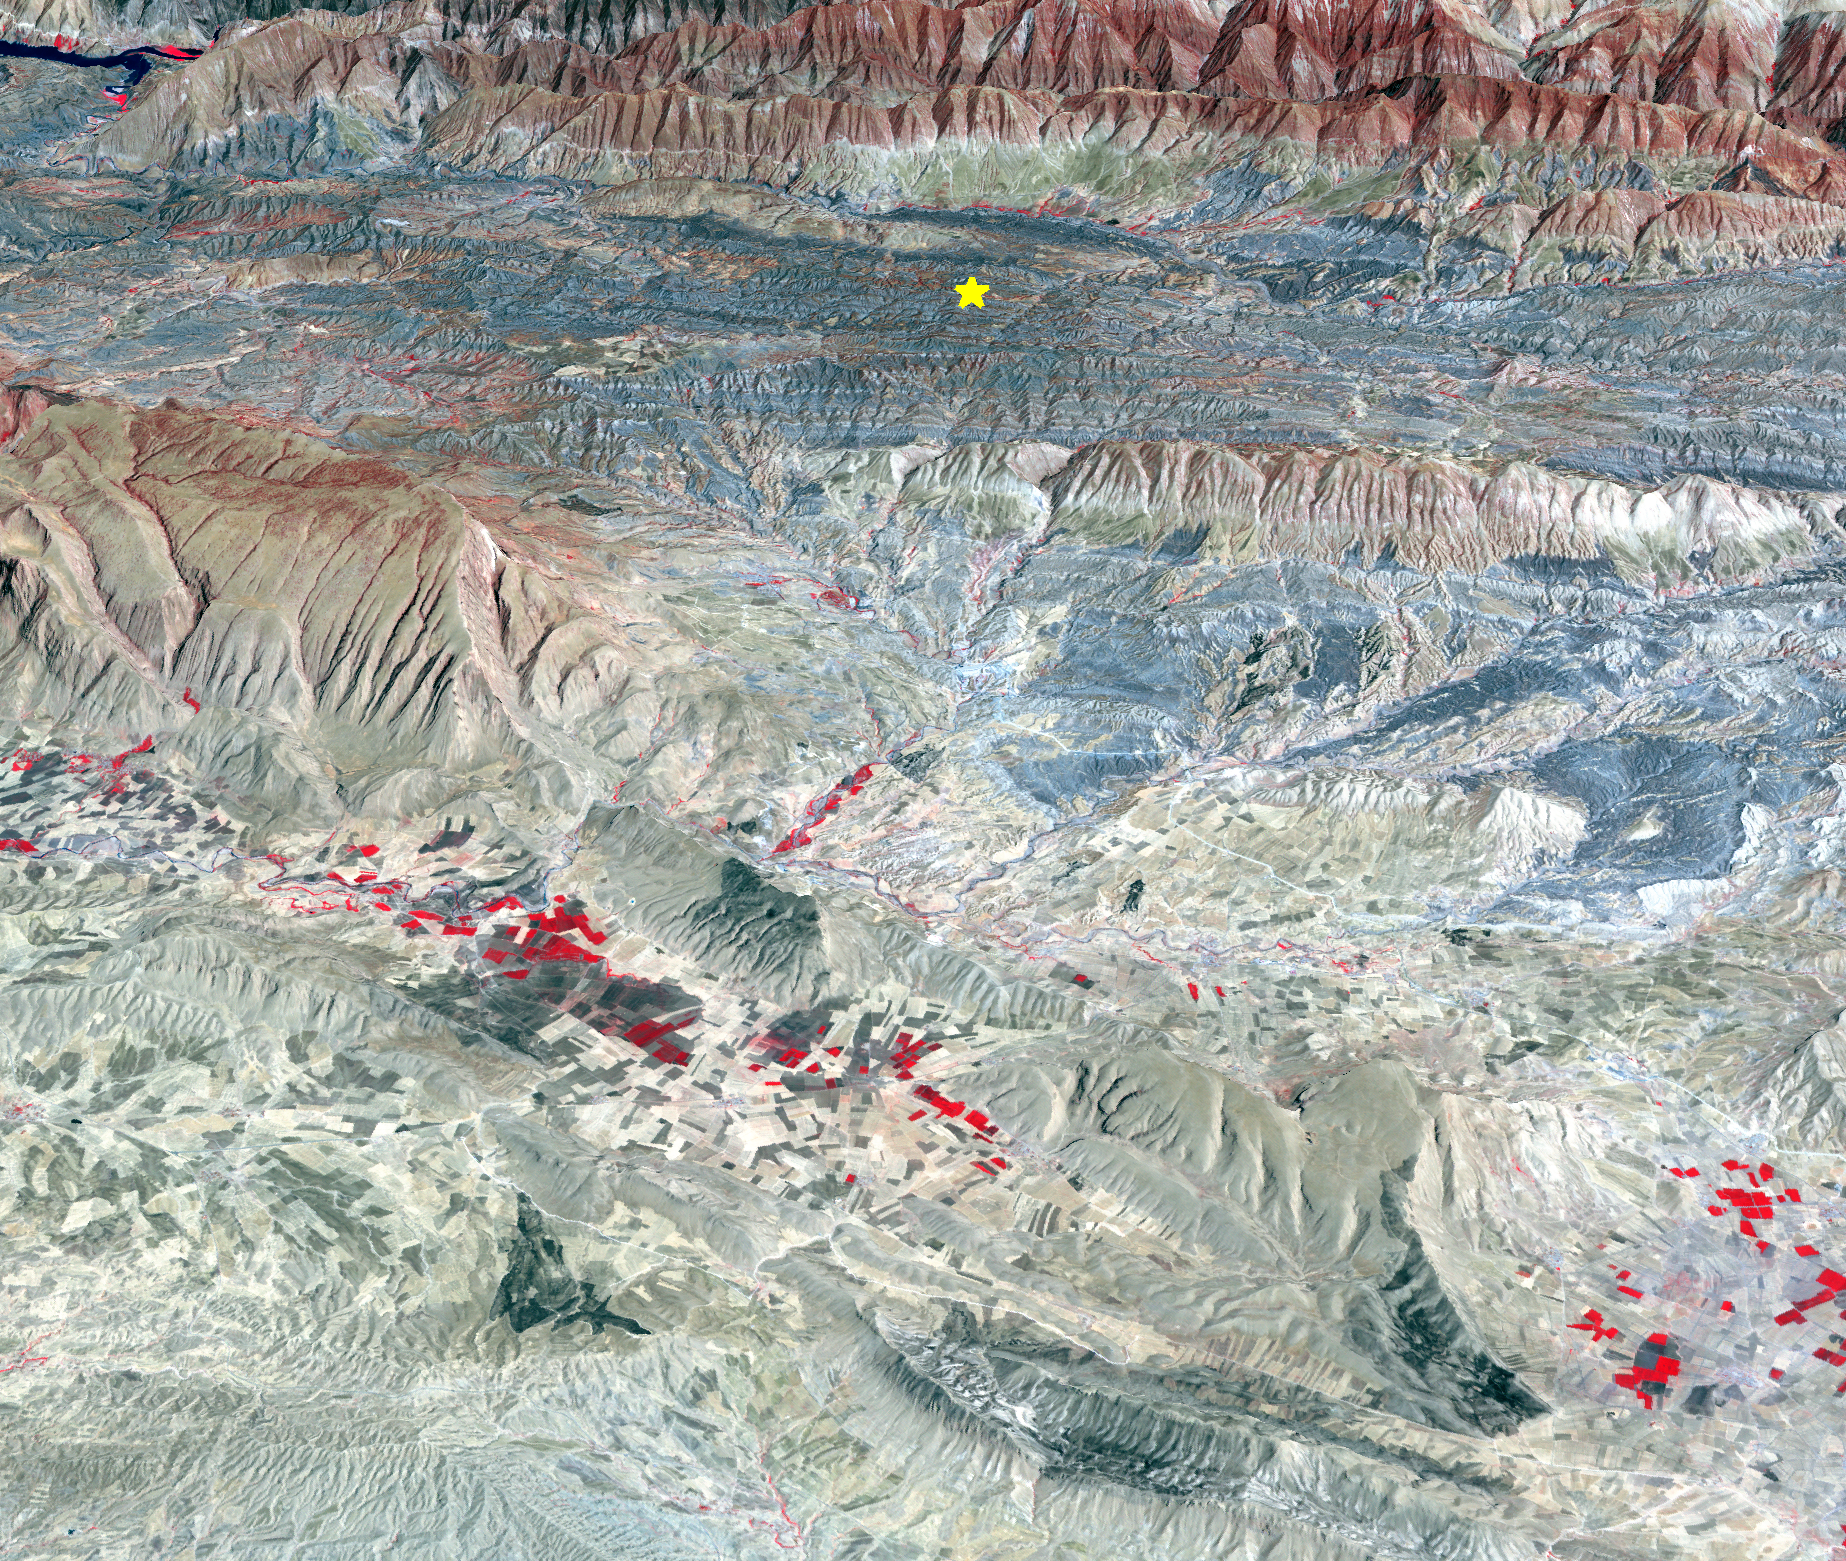

Iran-Iraq Border Quake Region Imaged by NASA Satellite

On Sunday, Nov. 12, 2017, a magnitude 7.3 earthquake struck along the Iran-Iraq border near Halabjah, Iraq. The earthquake was felt as far away as Kuwait, Qatar, Turkey, Lebanon and Israel. Extensive damage and numerous casualties were reported in the area near the epicenter (yellow star on image). The earthquake occurred along the boundary between the Arabian and Eurasian tectonic plates. This is an earthquake-prone area, and has experienced many deadly earthquakes in the past. In this perspective-view image, bright red areas are crops in fields, pale red on mountain ridges are shrubs and trees, dark gray areas are traces of earlier brush fires, and gray and tan colors are different rock types. The image was acquired Sept. 8, 2017, and the star marks the earthquake epicenter at 34.9 degrees north, 45.9 degrees east.

With its 14 spectral bands from the visible to the thermal infrared wavelength region and its high spatial resolution of 15 to 90 meters (about 50 to 300 feet), ASTER images Earth to map and monitor the changing surface of our planet. ASTER is one of five Earth-observing instruments launched Dec. 18, 1999, on Terra. The instrument was built by Japan’s Ministry of Economy, Trade and Industry. A joint U.S./Japan science team is responsible for validation and calibration of the instrument and data products.

The broad spectral coverage and high spectral resolution of ASTER provides scientists in numerous disciplines with critical information for surface mapping and monitoring of dynamic conditions and temporal change. Example applications are: monitoring glacial advances and retreats; monitoring potentially active volcanoes; identifying crop stress; determining cloud morphology and physical properties; wetlands evaluation; thermal pollution monitoring; coral reef degradation; surface temperature mapping of soils and geology; and measuring surface heat balance.

The U.S. science team is located at NASA’s Jet Propulsion Laboratory, Pasadena, Calif. The Terra mission is part of NASA’s Science Mission Directorate, Washington, D.C.

Credit: NASA/METI/AIST/Japan Space Systems, and U.S./Japan ASTER Science Team